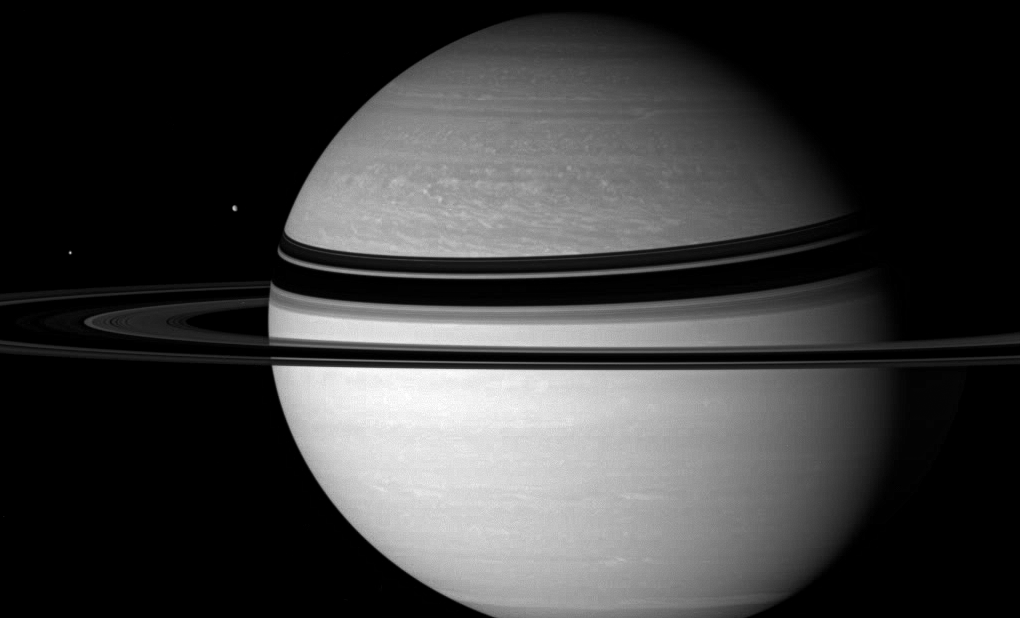

Key Players

Saturn and Dione regard Enceladus—the object their gravitational tug-of-war. Dione (1,126 kilometers, or 700 miles across) is seen next to Saturn here. Enceladus (505 kilometers, or 314 miles across) appears at left.

The interplay of gravitational forces on Enceladus from both Saturn and Dione might provide a key source of energy for the geological activity in the small moon’s south polar region. What powers the activity on Enceladus is an ongoing subject of interest to Cassini scientists.

This view looks toward the unilluminated side of the rings from about 3 degrees above the ringplane. The image was taken with the Cassini spacecraft wide-angle camera on Nov. 8, 2007 using a spectral filter sensitive to wavelengths of infrared light centered at 727 nanometers. The view was obtained at a distance of approximately 2.9 million kilometers (1.8 million miles) from Saturn. Image scale is 169 kilometers (105 miles) per pixel.

The Cassini-Huygens mission is a cooperative project of NASA, the European Space Agency and the Italian Space Agency. The Jet Propulsion Laboratory, a division of the California Institute of Technology in Pasadena, manages the mission for NASA’s Science Mission Directorate, Washington, D.C. The Cassini orbiter and its two onboard cameras were designed, developed and assembled at JPL. The imaging operations center is based at the Space Science Institute in Boulder, Colo.

Credit: NASA/JPL/Space Science Institute